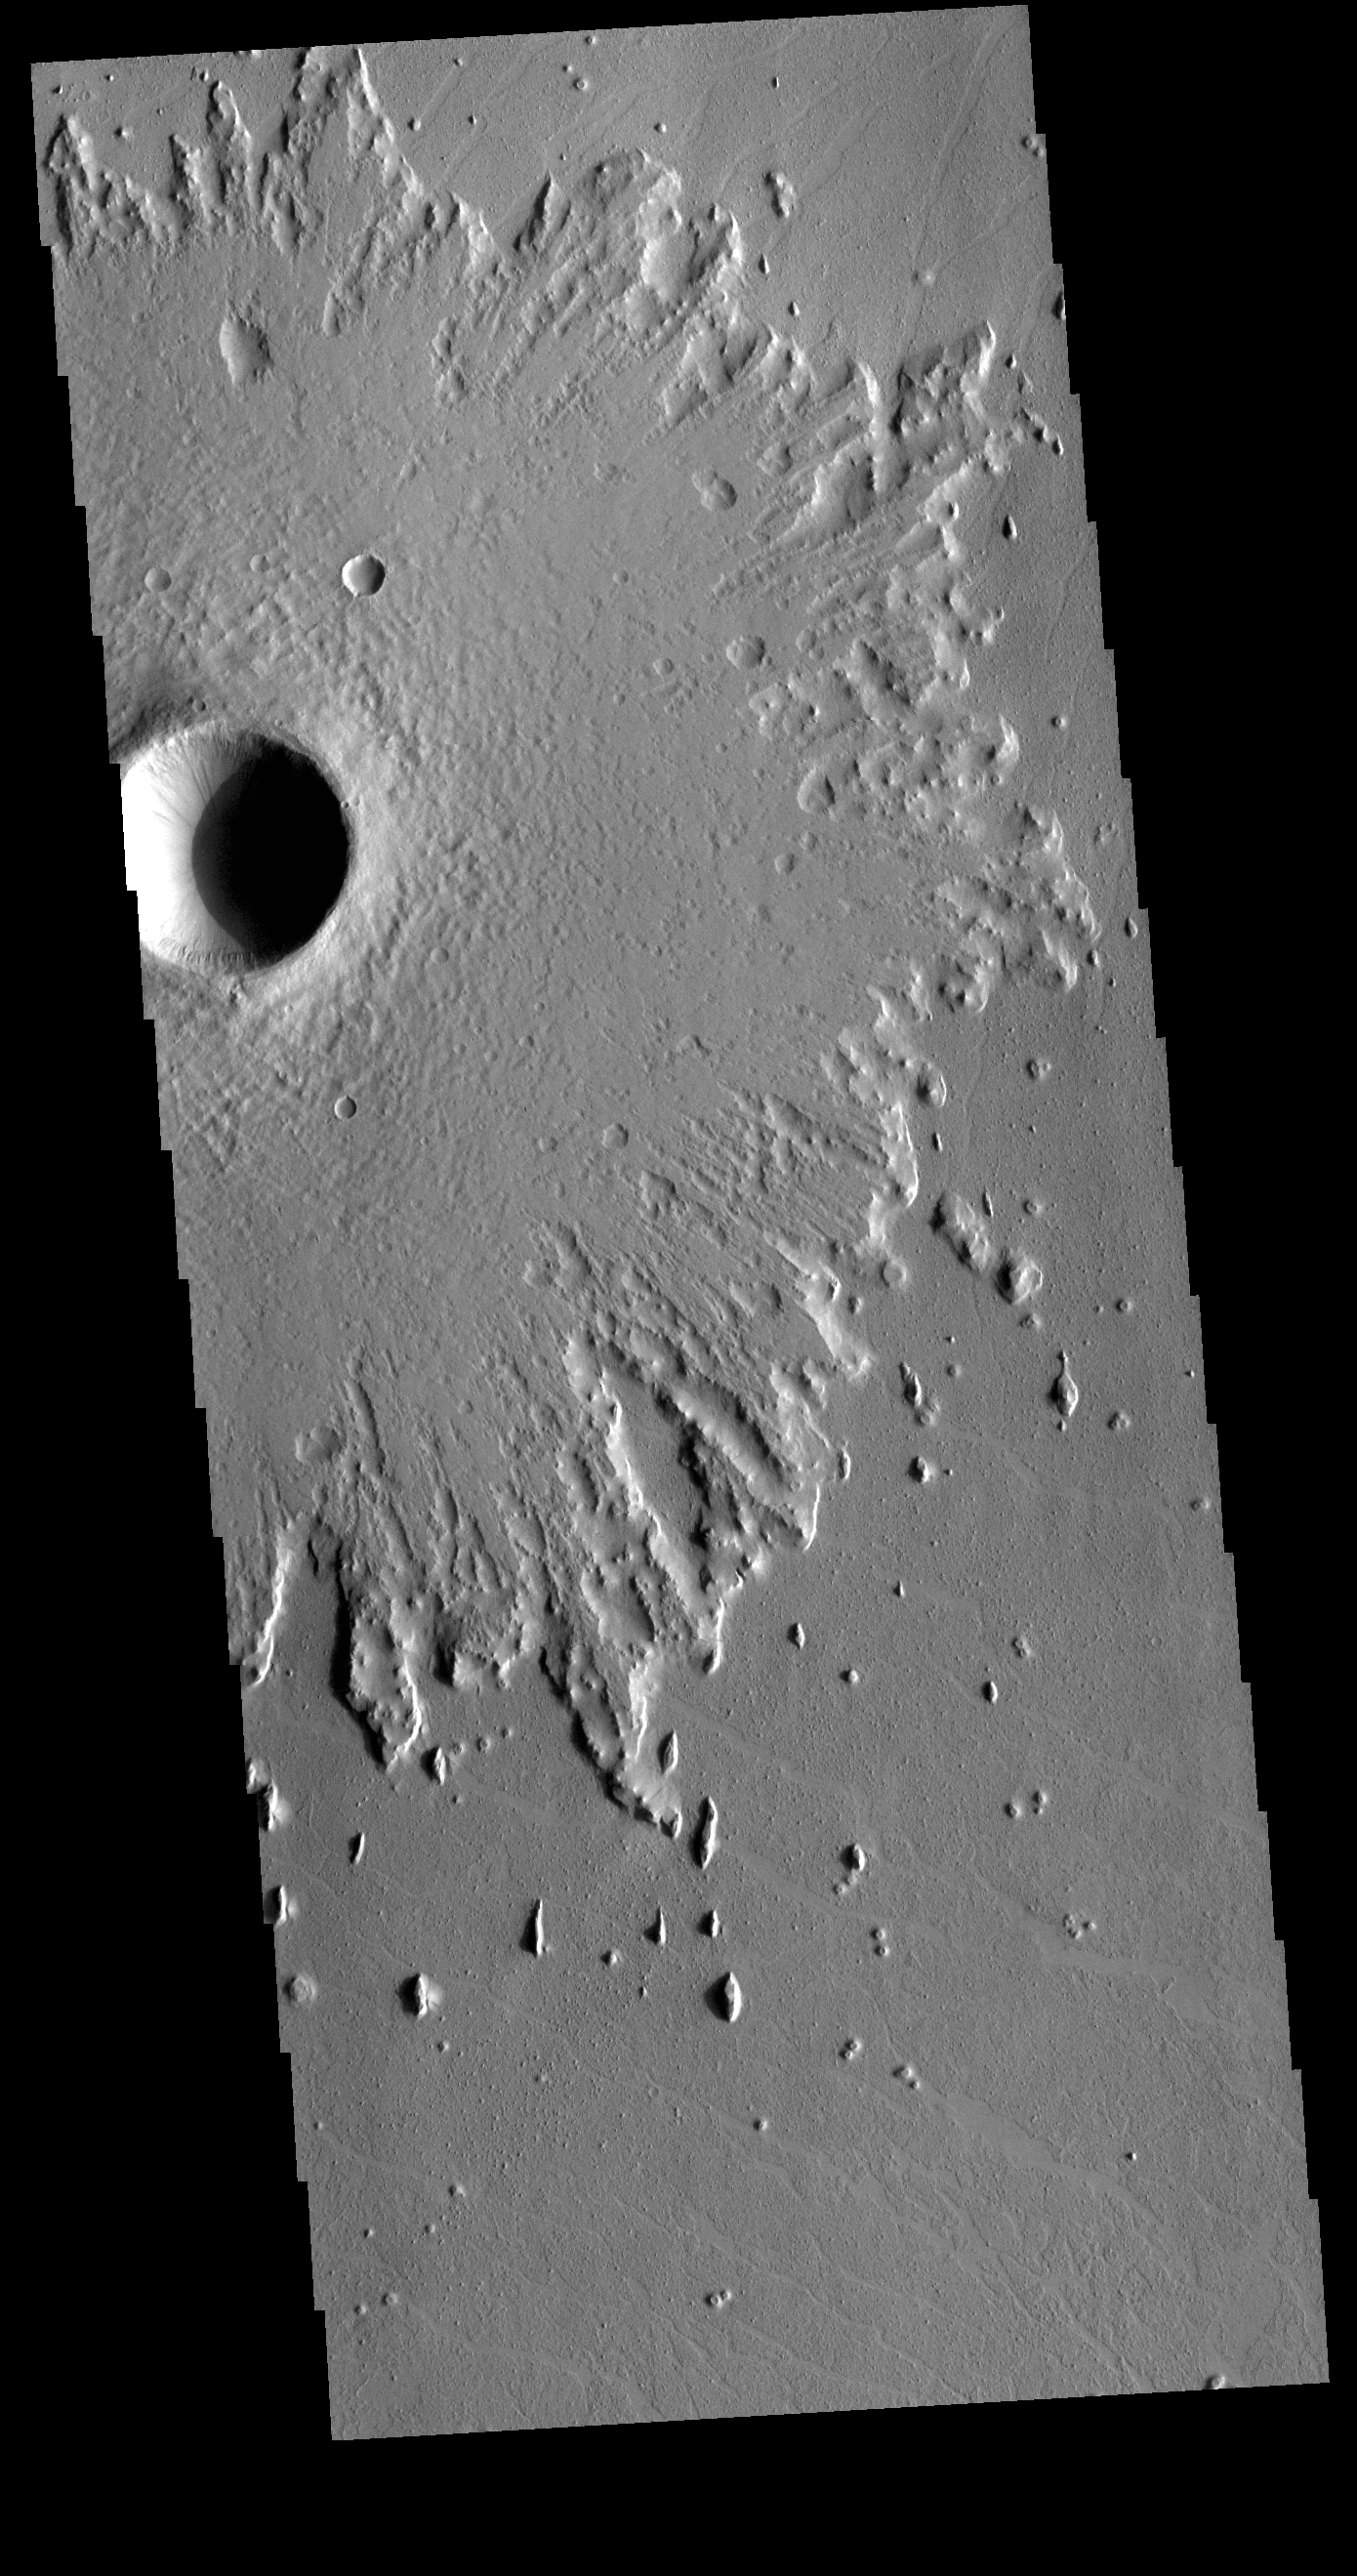

Pedestal Crater

This VIS image is located in Amazonis Planitia. Amazonis Planitia is host to many pedestal craters, which indicate the region has had significant erosion. A pedestal crater is one where the crater and inner ejecta are above the level of the surrounding plains. Impact events alter the surface by the heat and pressure of the actual impact, and the resultant crater and ejecta are often stronger than the surrounding unaltered surface. To form a pedestal crater the surrounding plains are eroded away, isolating the crater materials to form a platform above the plain surface.

Credit: NASA/JPL-Caltech/ASU